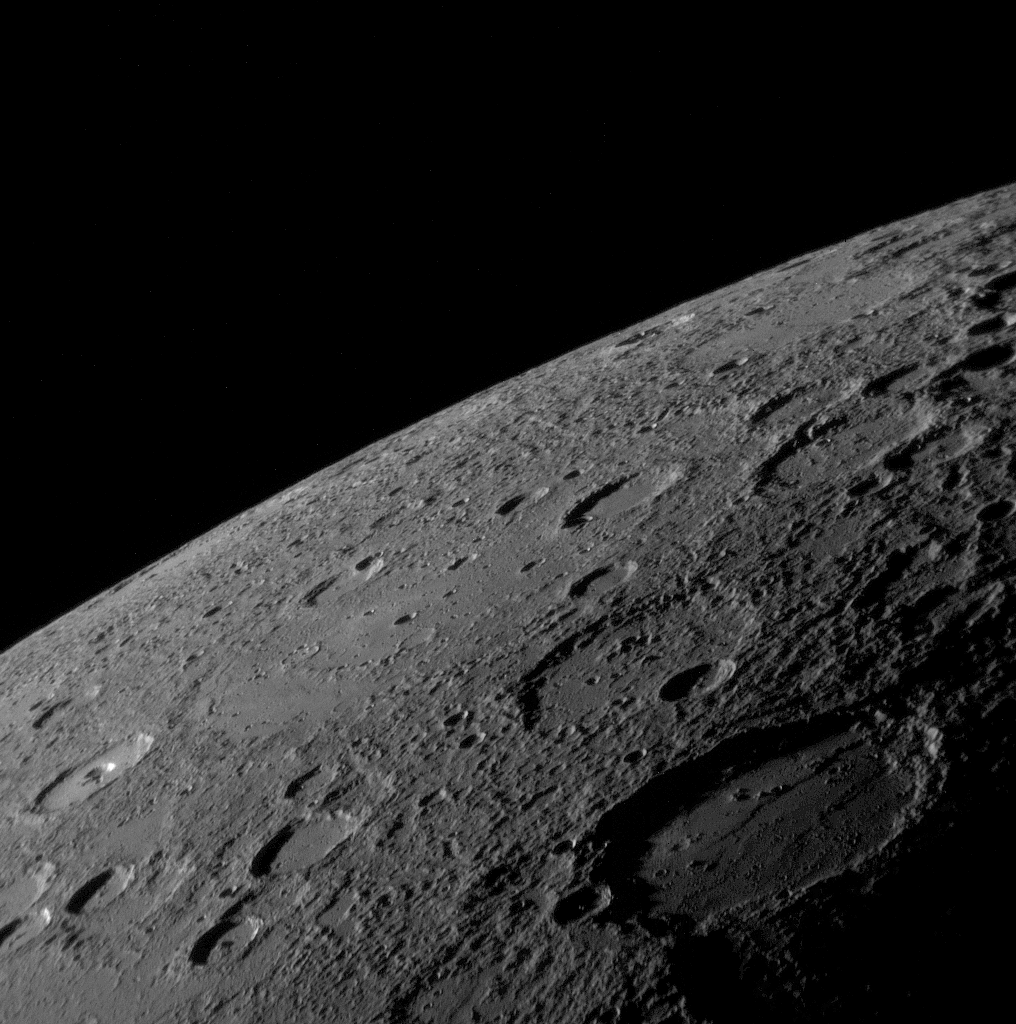

MESSENGER Views Mercury’s Horizon

As the MESSENGER spacecraft drew closer to Mercury for its historic first flyby, the spacecraft’s Narrow Angle Camera (NAC) on the Mercury Dual Imaging System (MDIS) acquired an image mosaic of the sunlit portion of the planet. This image is one of those mosaic frames and was acquired on January 14, 2008, 18:10 UTC, when the spacecraft was about 18,000 kilometers (11,000 miles) from the surface of Mercury, about 55 minutes before MESSENGER’s closest approach to the planet.

The image shows a variety of surface textures, including smooth plains at the center of the image, many impact craters (some with central peaks), and rough material that appears to have been ejected from the large crater to the lower right. This large 200-kilometer-wide (about 120 miles) crater was seen in less detail by Mariner 10 more than three decades ago and was named Sholem Aleichem for the Yiddish writer. In this MESSENGER image, it can be seen that the plains deposits filling the crater’s interior have been deformed by linear ridges. The shadowed area on the right of the image is the day-night boundary, known as the terminator. Altogether, MESSENGER acquired over 1200 images of Mercury, which the science team members are now examining in detail to learn about the history and evolution of the innermost planet.

Mission Elapsed Time (MET) of image: 108821596

These images are from MESSENGER, a NASA Discovery mission to conduct the first orbital study of the innermost planet, Mercury. For information regarding the use of images, see the MESSENGER image use policy.

Credit: NASA/Johns Hopkins University Applied Physics Laboratory/Carnegie Institution of Washington